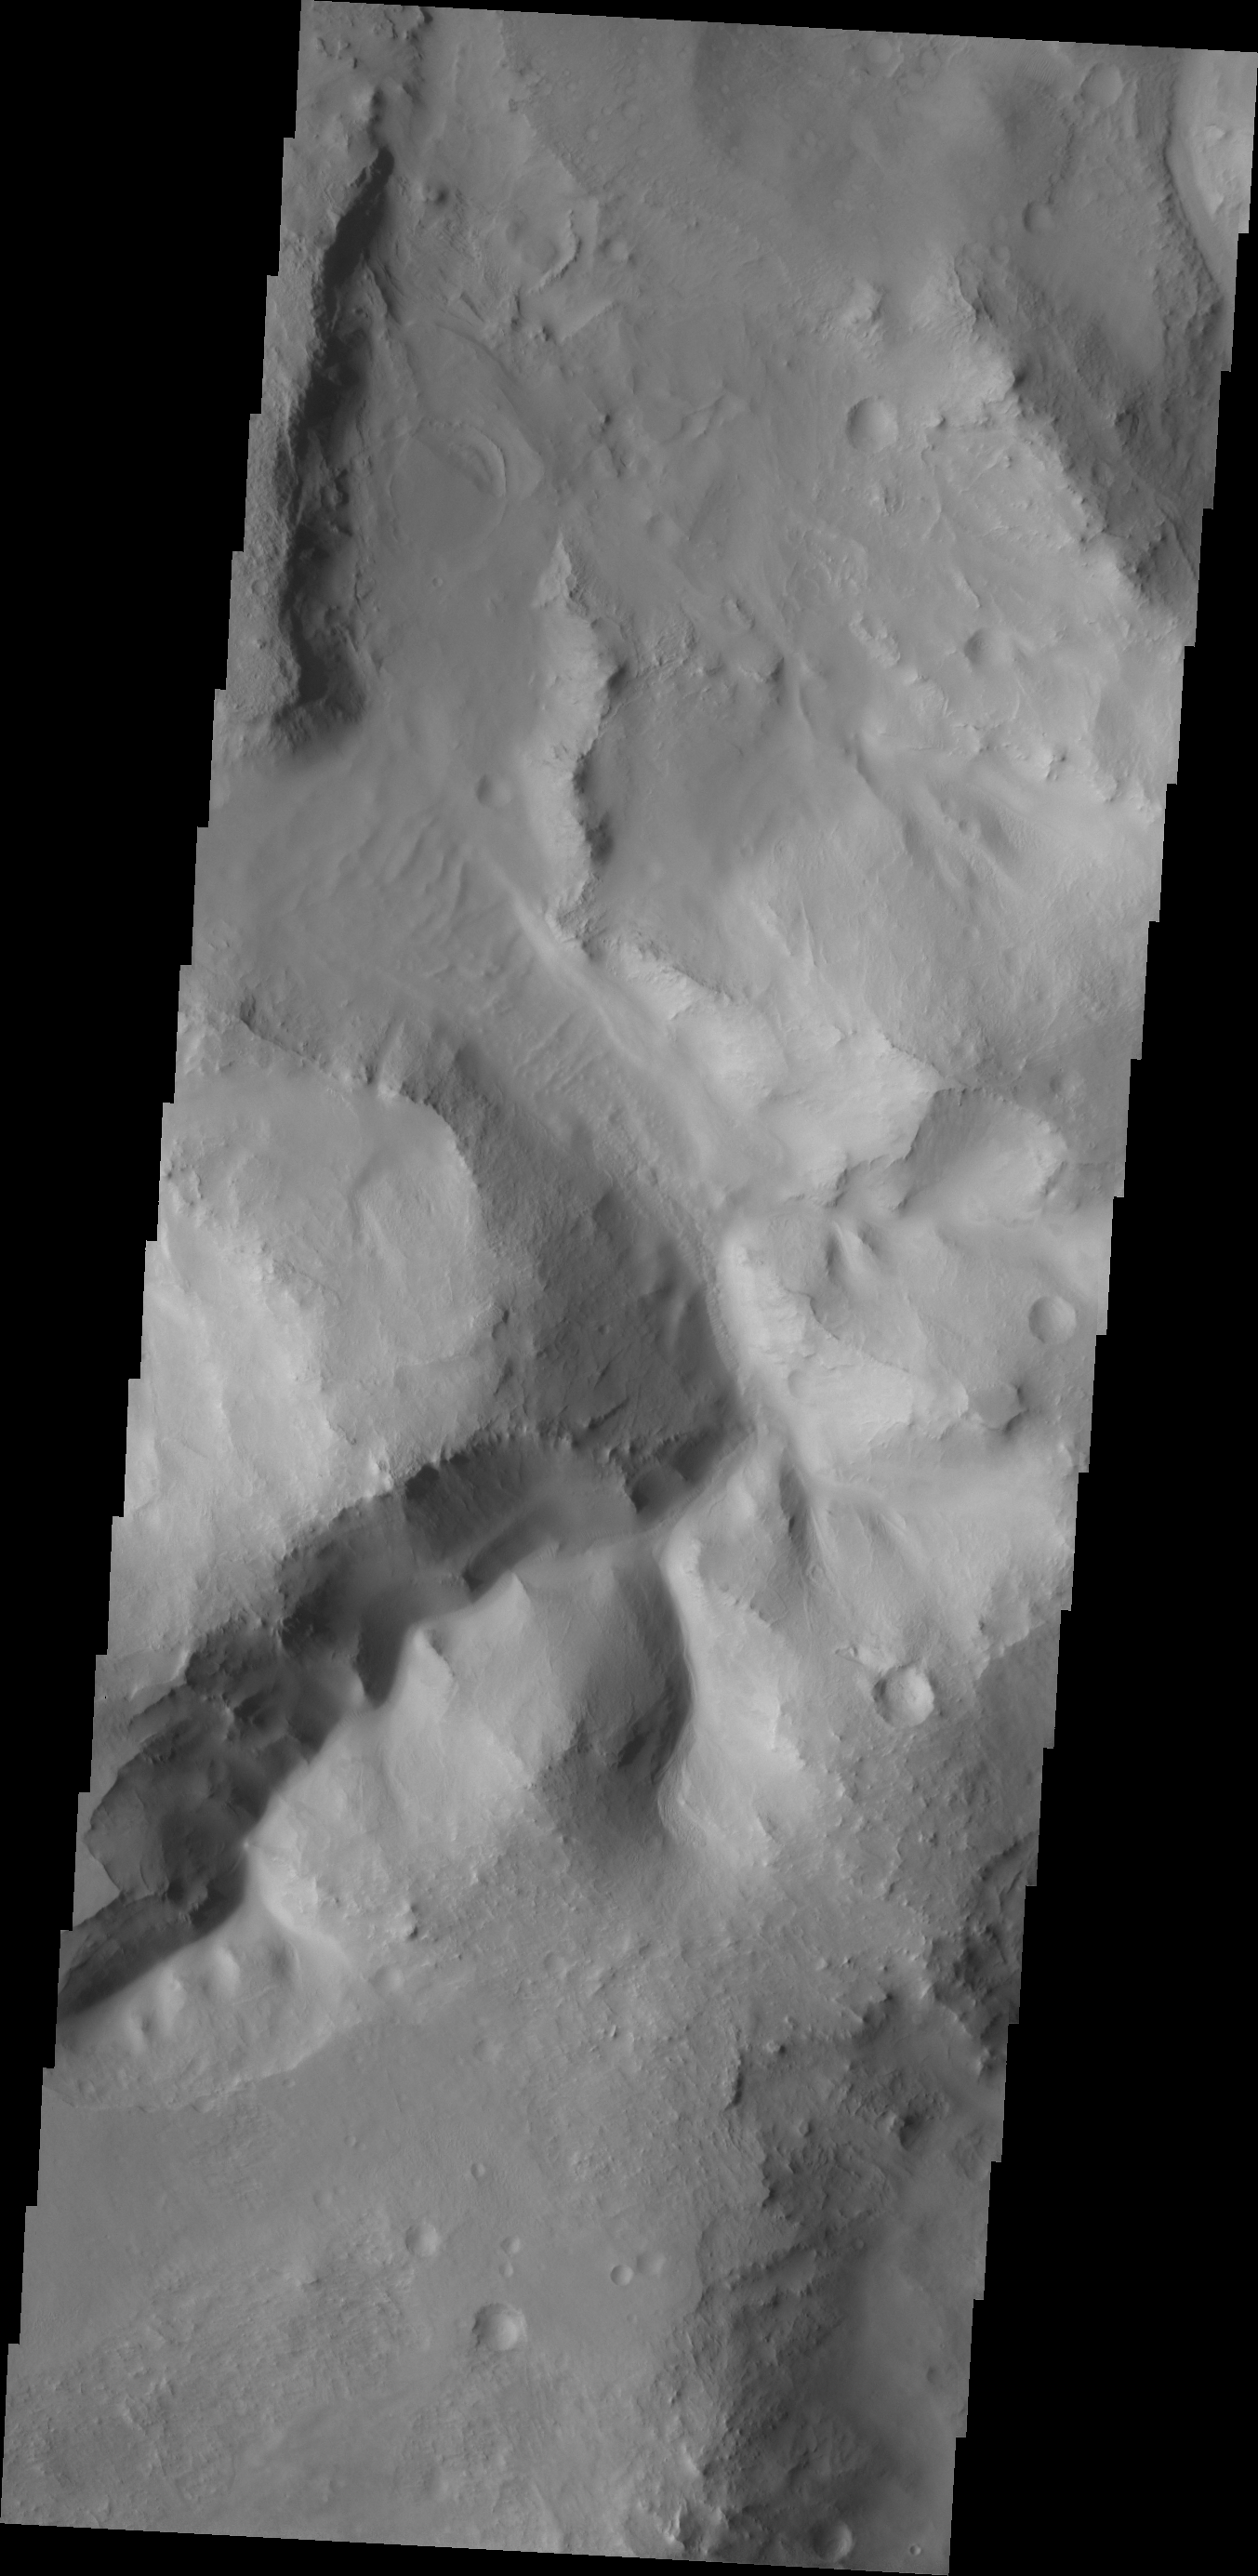

Chaos

On Mars, the term ‘chaos’ terrain is given to regions where areas of the surface are broken up into multiple mesas divided by low valleys. Channels in regions of chaos indicate that fluids played a part in the formation of these regions. Today’s VIS image shows a channel within a region of chaos NW of Nili Fossae.

Credit: NASA/JPL/ASU